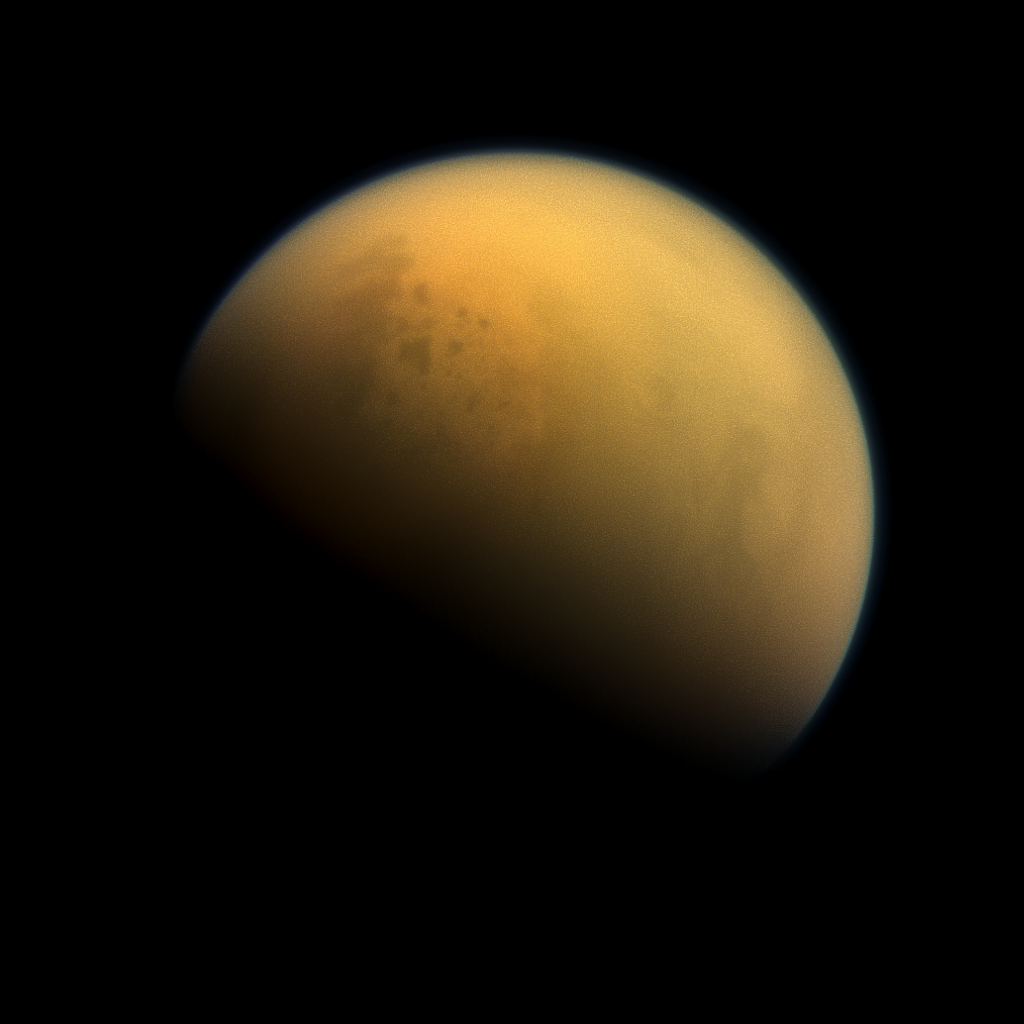

Lakes Through the Haze

Figure 1

Using a special spectral filter, the high-resolution camera aboard NASA’s Cassini spacecraft was able to peer through the hazy atmosphere of Saturn’s moon Titan. It captured this image, which features the largest seas and some of the many hydrocarbon lakes that are present on Titan’s surface. Titan is the only place in the solar system, other than Earth, that has stable liquids on its surface. In this case, the liquid consists of ethane and methane rather than water. Figure 1 indicates the names assigned to the visible features. Titan’s largest sea is Kraken Mare.

For more information on Titan’s hydrocarbon lakes see PIA17472 and PIA17473.

This view looks towards the side of Titan (3,200 miles or 5,150 kilometers across) that leads in its orbit around Saturn. North on Titan is up and rotated 36 degrees to the left. Images taken using red, green and blue spectral filters were combined to create this natural-color view. The images were taken with the Cassini spacecraft narrow-angle camera on Oct. 7, 2013.

The view was acquired at a distance of approximately 809,000 miles (1.303 million kilometers) from Titan. Image scale is 5 miles (8 kilometers) per pixel.

The Cassini-Huygens mission is a cooperative project of NASA, the European Space Agency and the Italian Space Agency. The Jet Propulsion Laboratory, a division of the California Institute of Technology in Pasadena, manages the mission for NASA’s Science Mission Directorate, Washington, D.C. The Cassini orbiter and its two onboard cameras were designed, developed and assembled at JPL. The imaging operations center is based at the Space Science Institute in Boulder, Colo.

Credit: NASA/JPL-Caltech/Space Science Institute